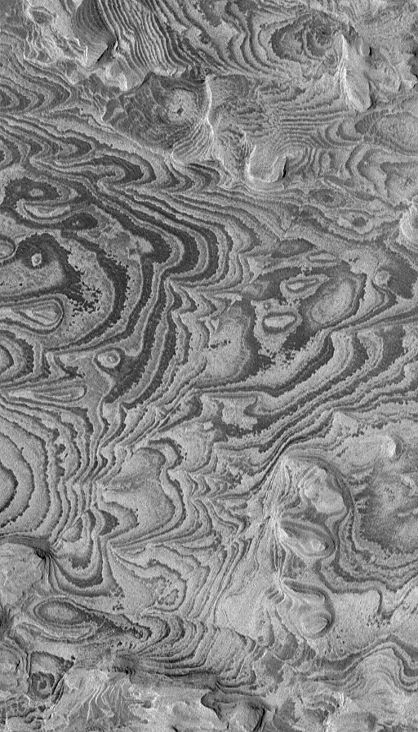

Becquerel’s Bands

30 January 2004
This Mars Global Surveyor (MGS) Mars Orbiter Camera (MOC) image shows alternating light- and dark-toned bands–layers of sedimentary rock exposed by erosion in Becquerel Crater. Becquerel is located in western Arabia Terra near 4.1°N, 111.5°W, and might have once been the site of a lake. A few straight, narrow fault lines can be seen in the image; they cut the rock in trends that run from upper right toward lower left (northeast-southwest). This picture covers an area about 1.5 km (0.9 mi) wide and is illuminated by sunlight from the left.

Credit: NASA/JPL/Malin Space Science Systems